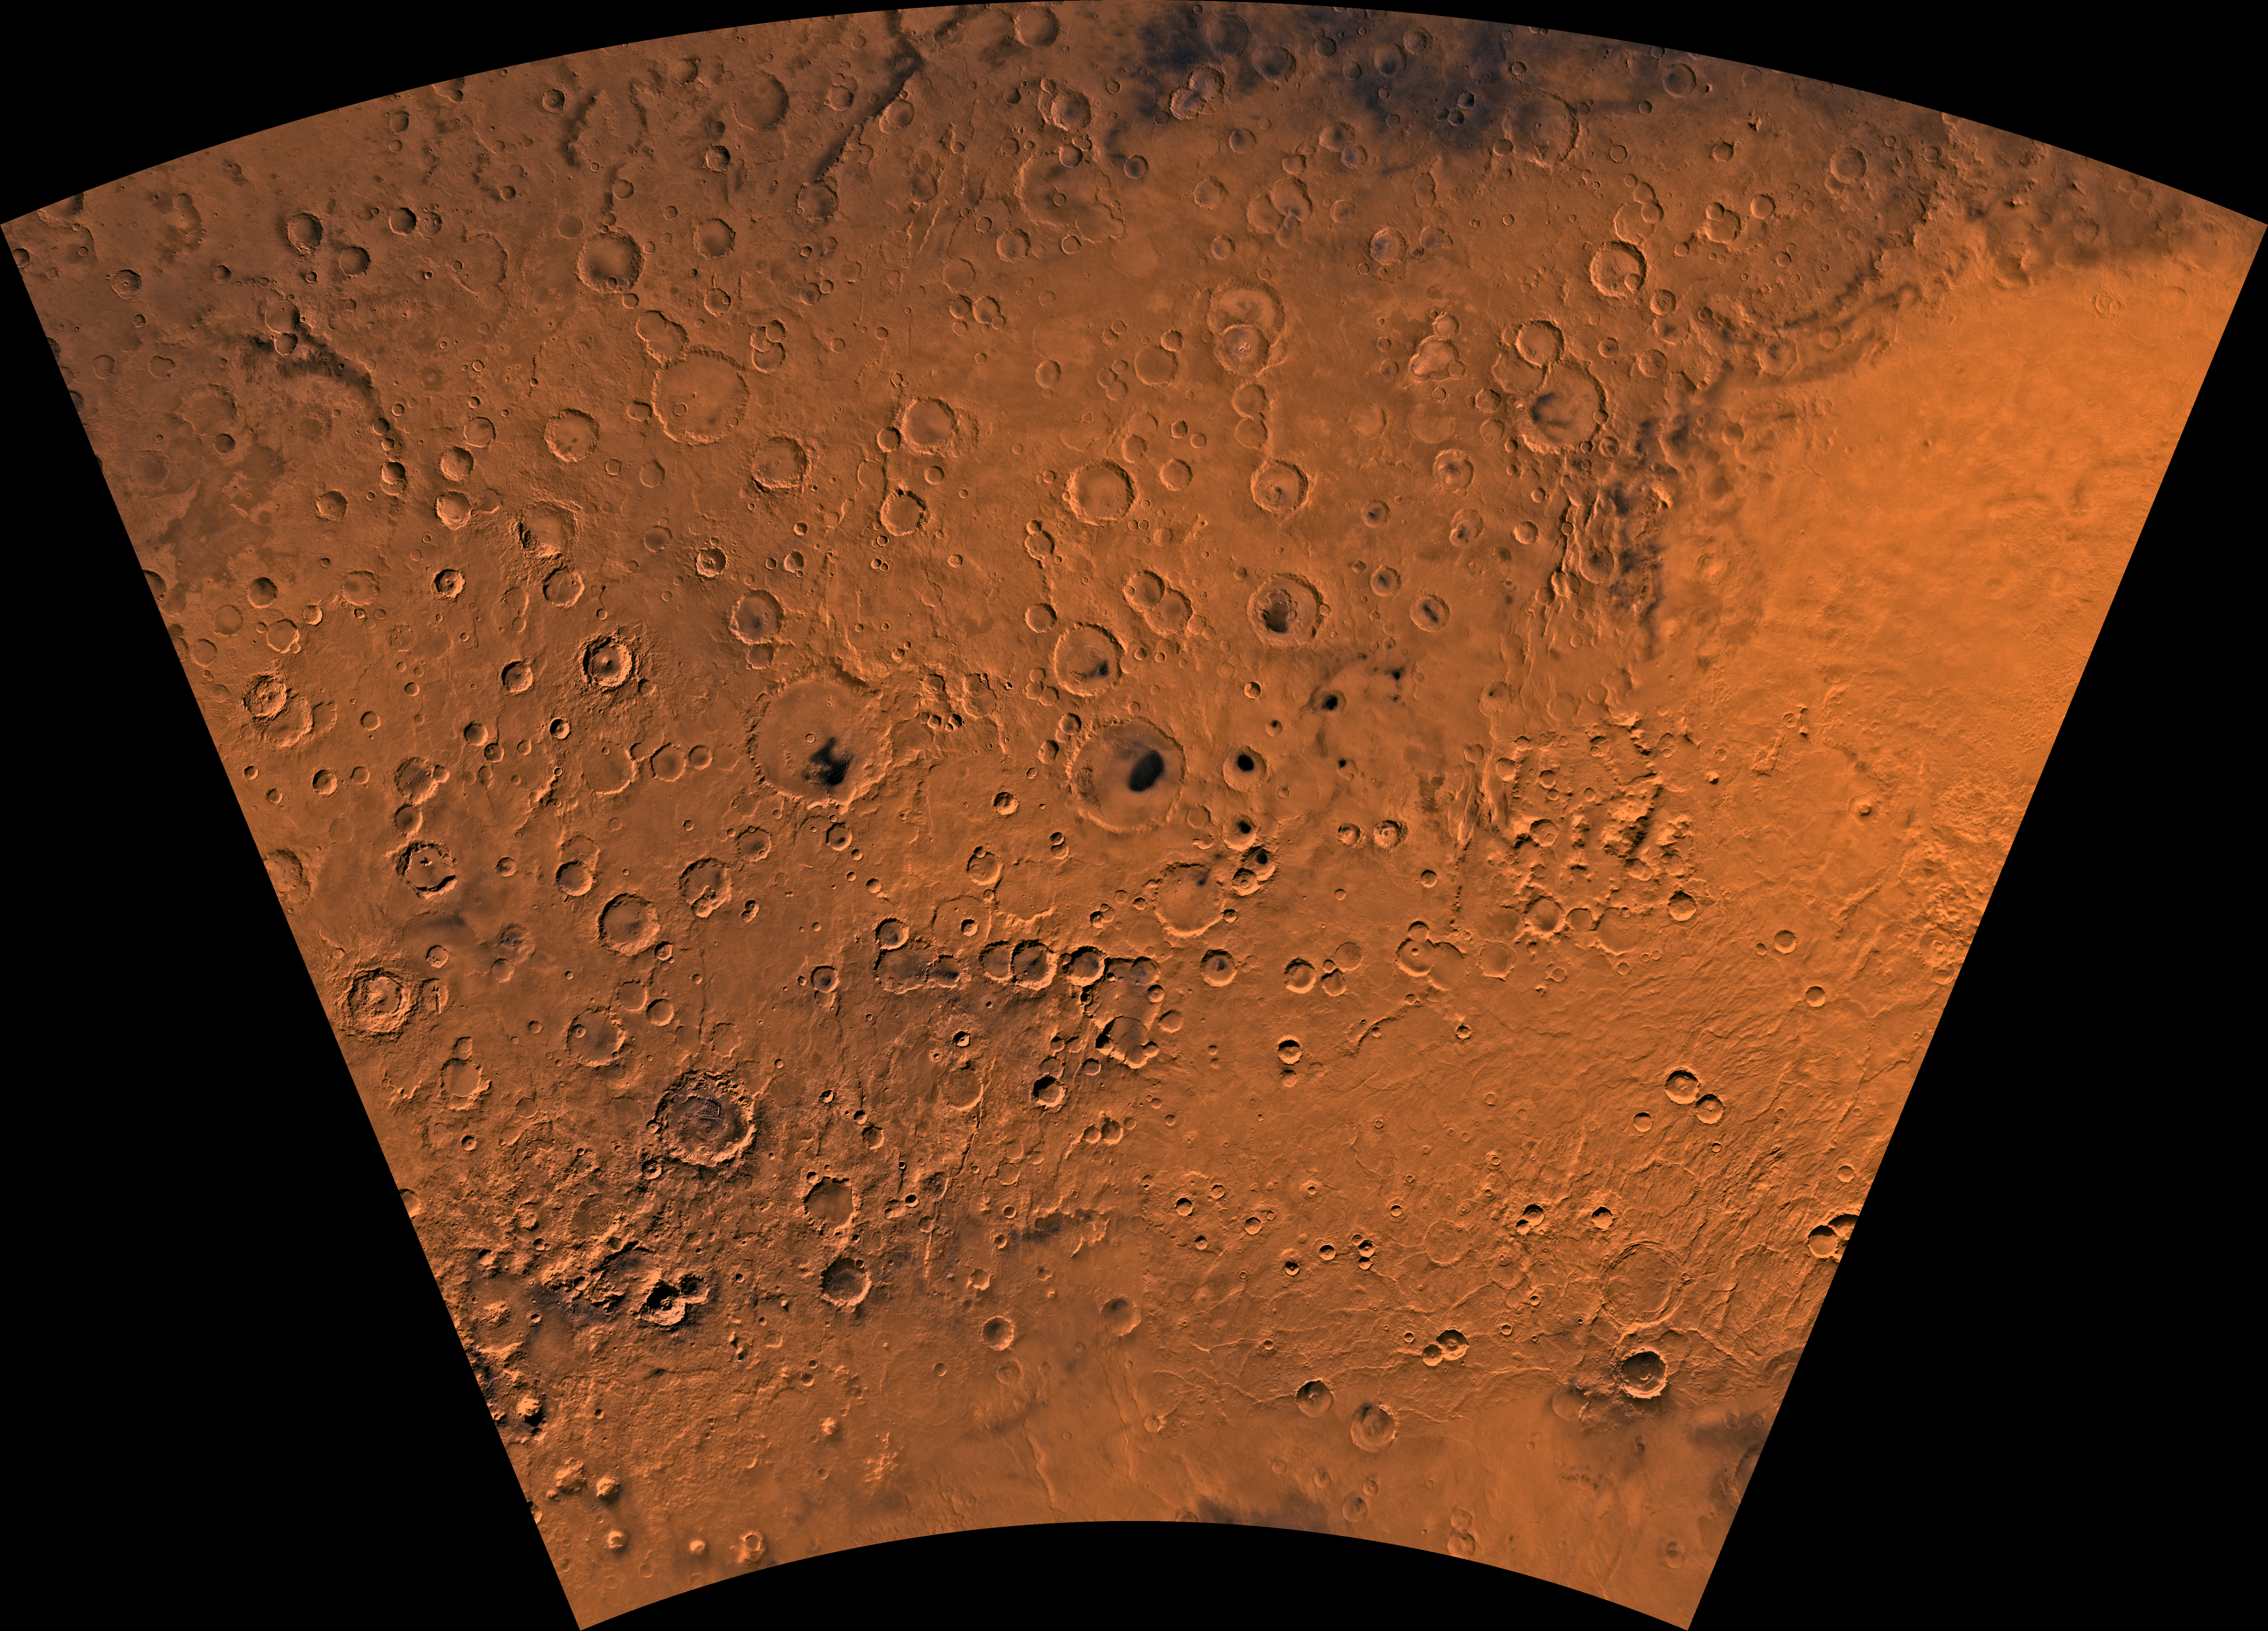

MC-27 Noachis Region

Mars digital-image mosaic merged with color of the MC-27 quadrangle, Noachis region of Mars. Heavily cratered highlands dominate the Noachis quadrangle. The northeastern part is marked by the western half of the ancient large Hellas basin, defined by a rim of rugged mountain blocks that surrounds a nearly circular expanse of light-colored plains. The southeastern part is marked by the Peneus caldera and part of the Amphitrites shield volcano and associated ridged plains that may be basaltic flows. Latitude range -65 to -30 degrees, longitude range -60 to 0 degrees.

Credit: NASA/JPL/USGS